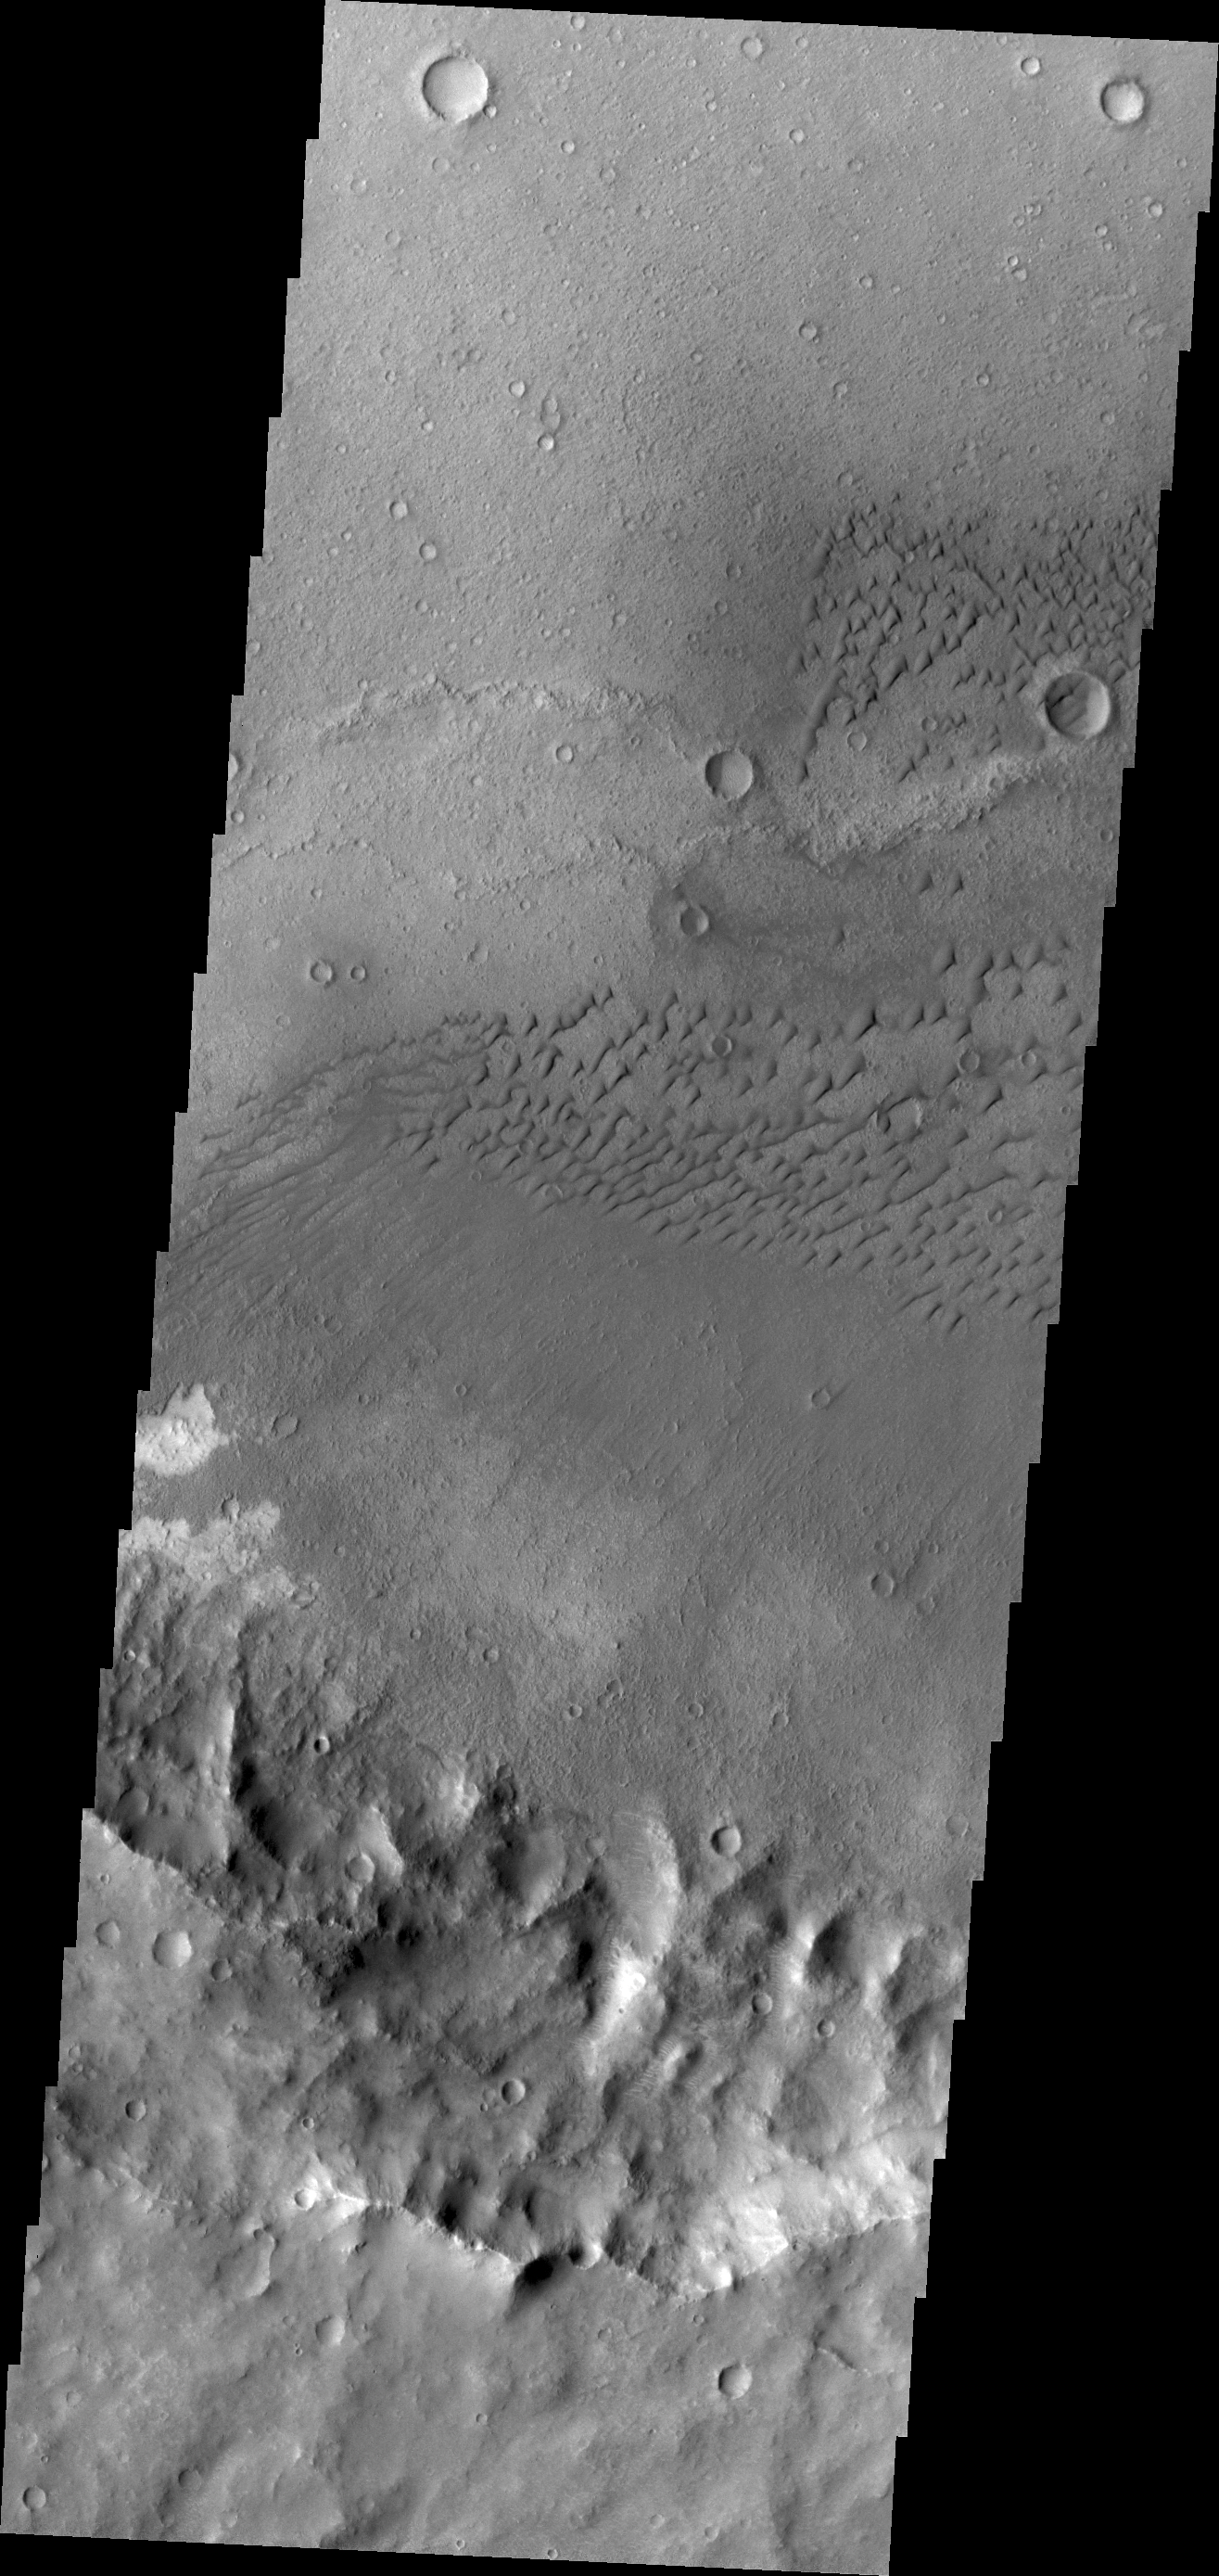

Terra Cimmeria Dunes

These dunes are located on the floor of an unnamed crater in Terra Cimmeria.

Credit: NASA/JPL/ASU